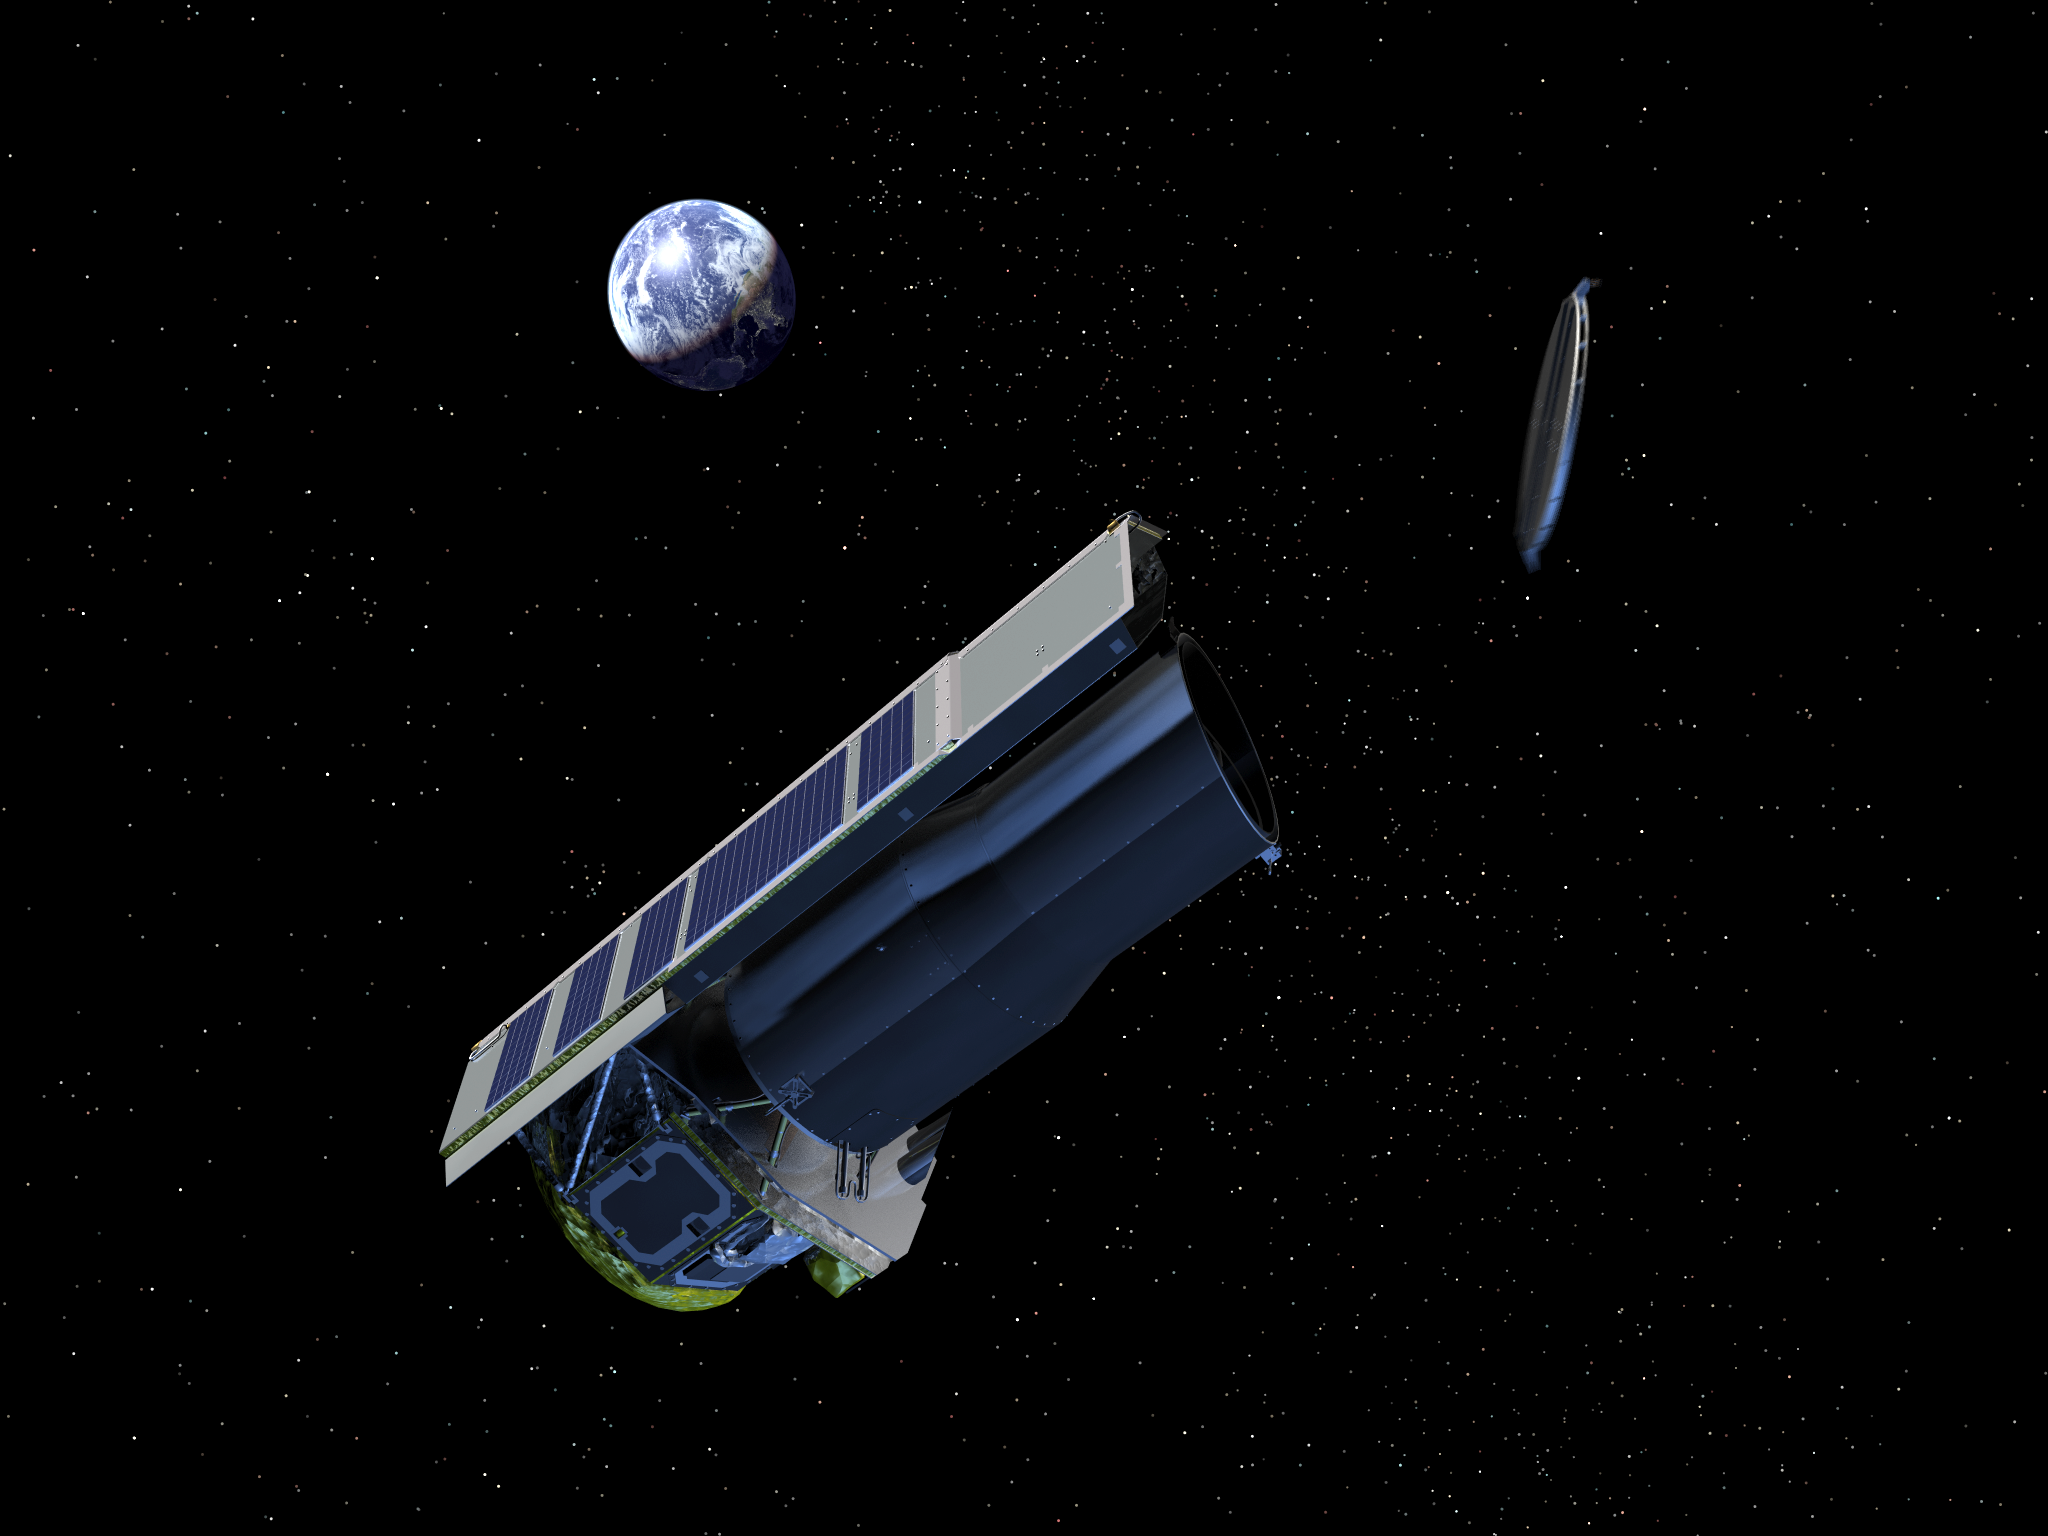

Artist's Conception of Spitzer Ejecting its Dust Cover

The Spitzer Space Telescope was launched with a dust cover protecting the telescope. This image shows the dust cover being ejected into space shortly after launch.

Credit: NASA/JPL-Caltech/R. Hurt (SSC)